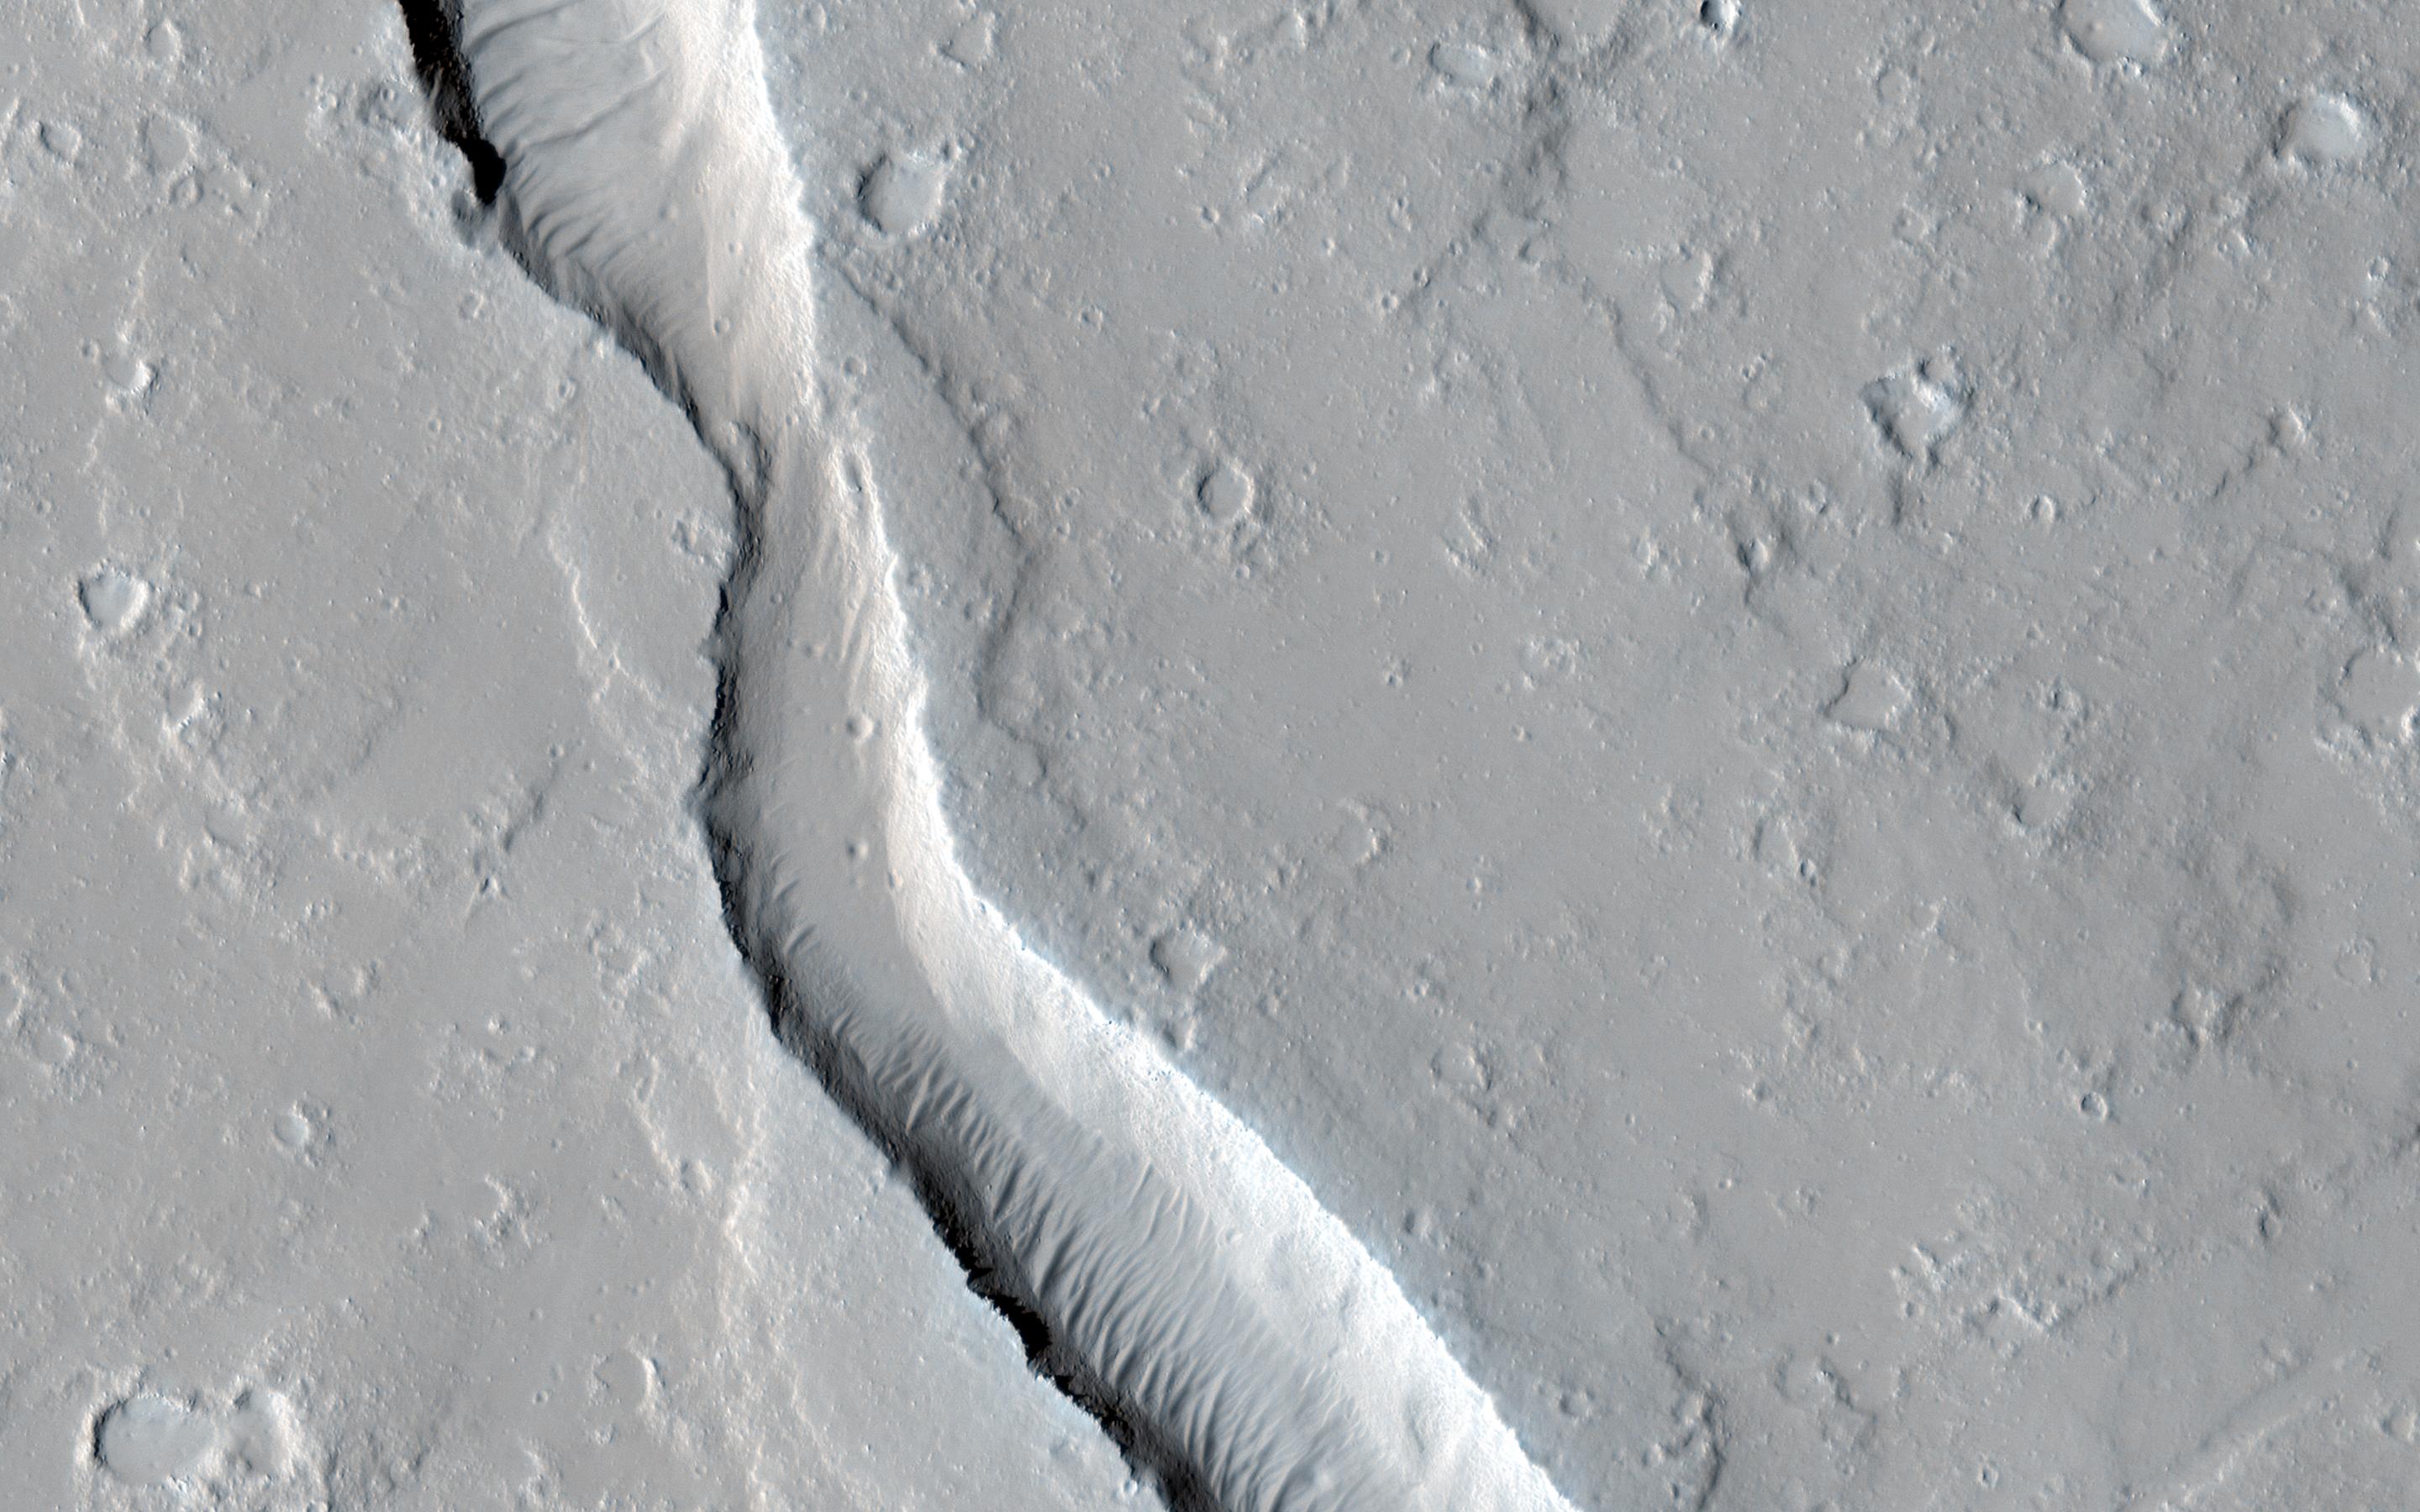

Lava Flow Near the Base of Olympus Mons

This image shows a lava channel, which lies just to the east of the largest volcano in the solar system: Olympus Mons.

The channel appears to be discontinuous, meaning it disappears several times throughout its length, but in fact, it is likely that the channel continues underground as a lava tube.

These are relatively common features at terrestrial volcanic centers, such as the Big Island of Hawai’i. The channel appears to have been infilled with dust and sand, so that the entrance to a lava tube cave is no longer visible at this particular location; fortunately this has been observed elsewhere on Mars.

The University of Arizona, Tucson, operates HiRISE, which was built by Ball Aerospace & Technologies Corp., Boulder, Colo. NASA’s Jet Propulsion Laboratory, a division of the California Institute of Technology in Pasadena, manages the Mars Reconnaissance Orbiter Project for NASA’s Science Mission Directorate, Washington.

Credit: NASA/JPL-Caltech/University of Arizona